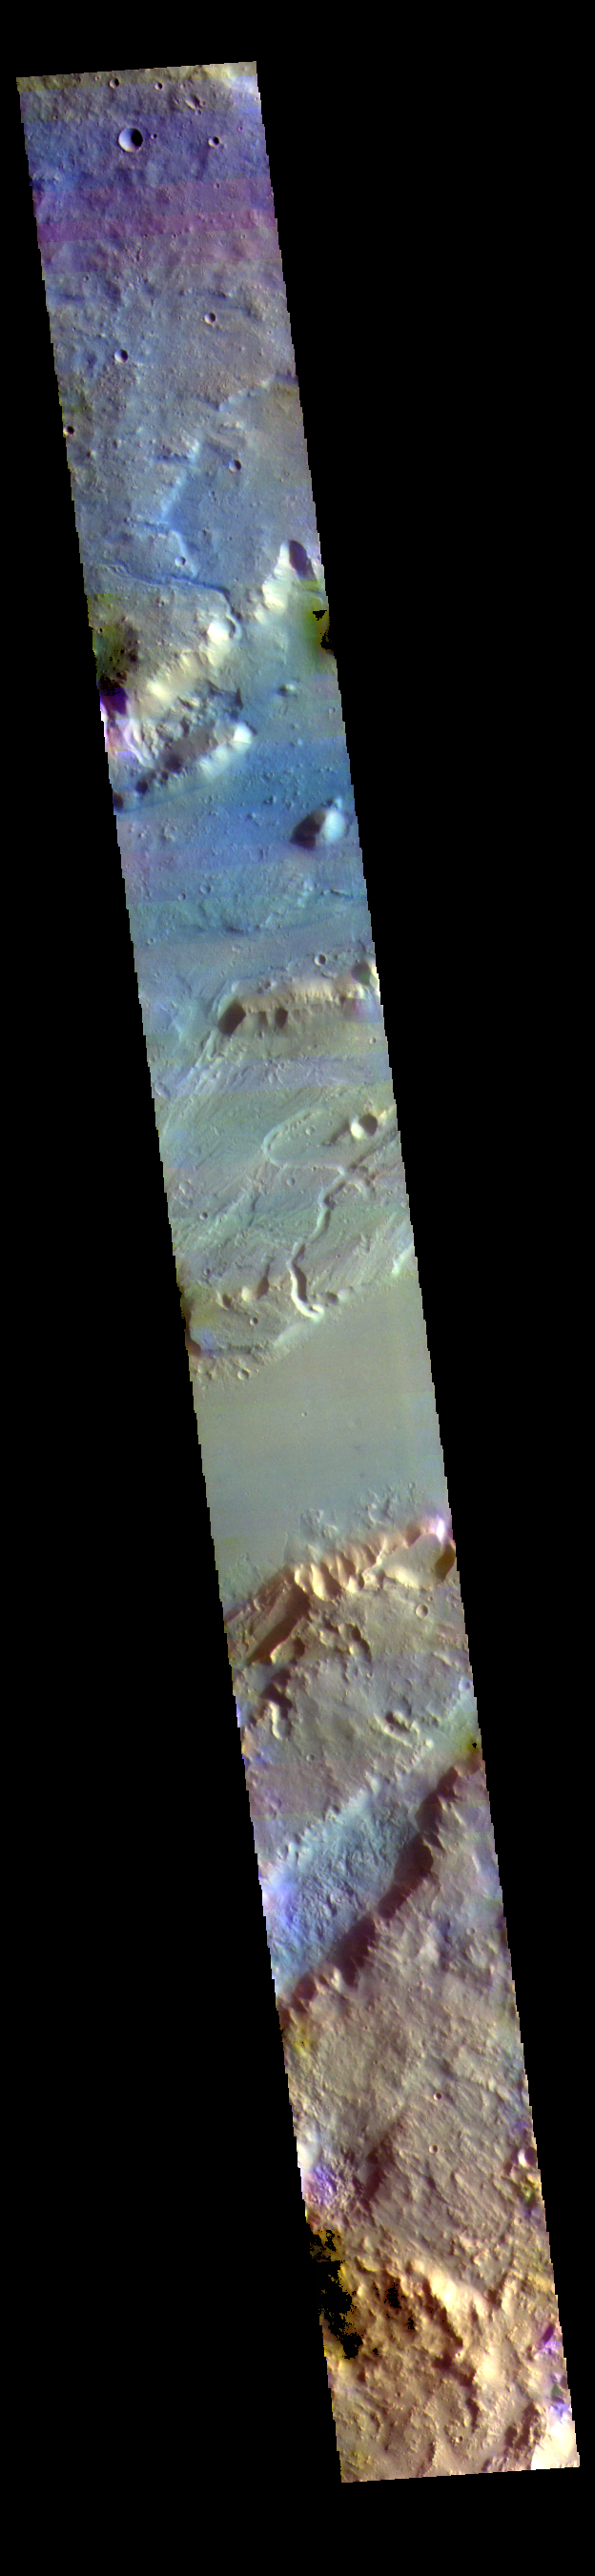

Kasei Valles – False Color

This VIS image shows a section of Kasei Valles. Kasei Valles is a huge outflow channel that drains from the higher elevations of Tharsis down into the lowlands of Chryse Planitia.

The THEMIS VIS camera contains 5 filters. The data from different filters can be combined in multiple ways to create a false color image. These false color images may reveal subtle variations of the surface not easily identified in a single band image.

Credit: NASA/JPL-Caltech/ASU